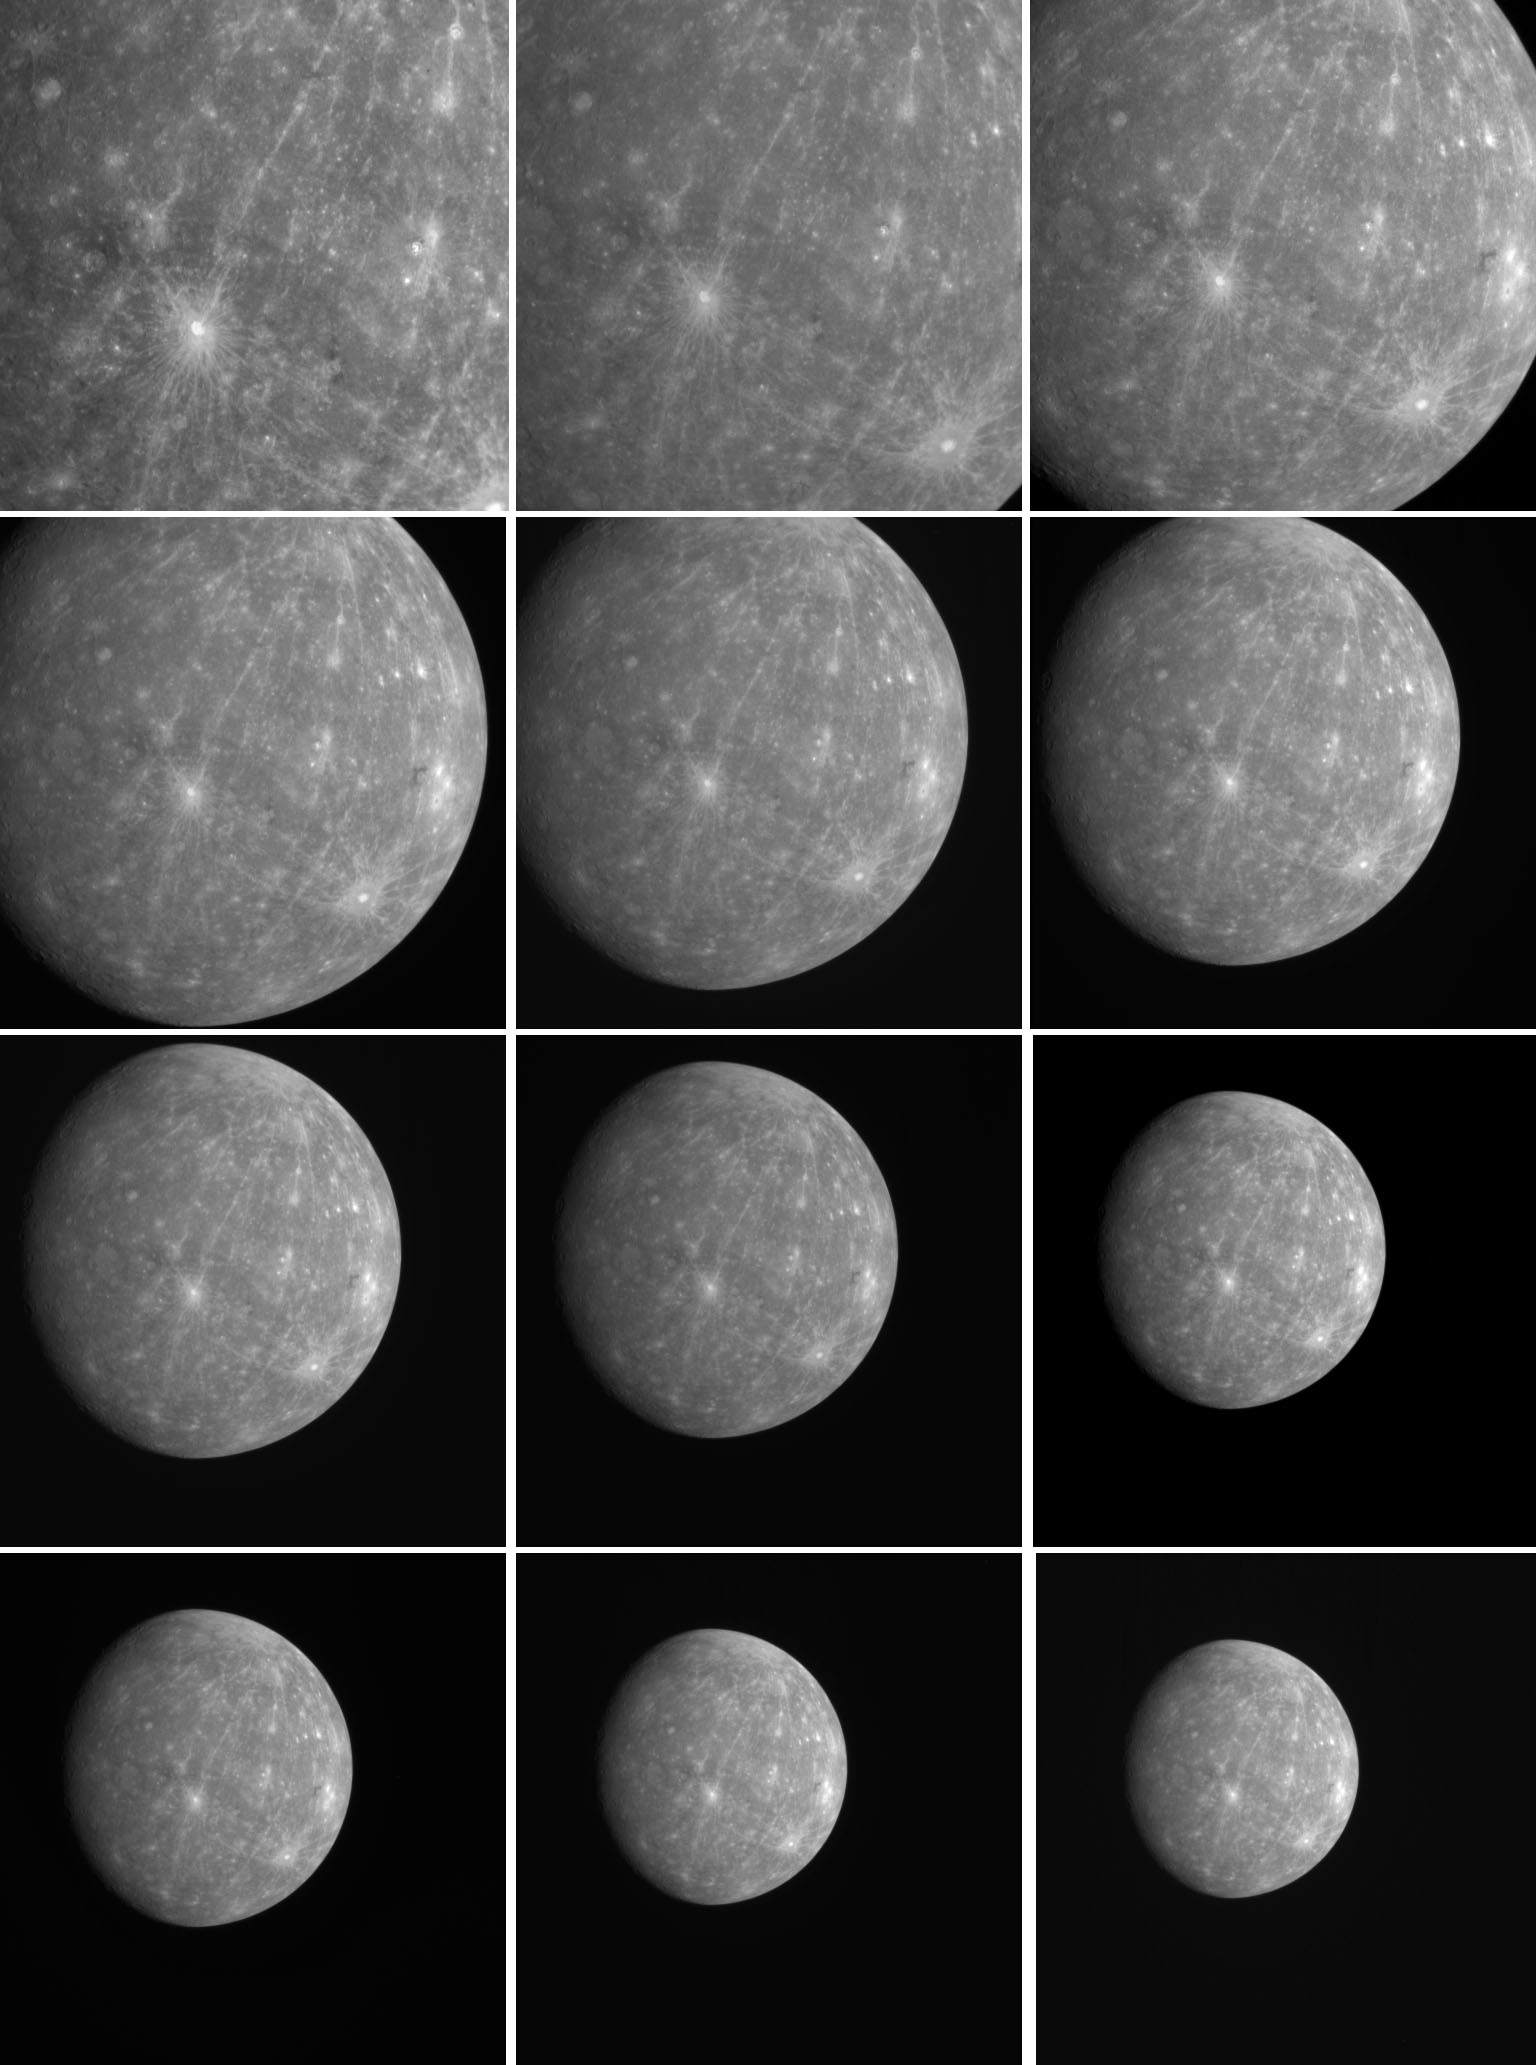

So Long, Mercury – Until We Meet Again!

These images were taken by MESSENGER as the spacecraft departed Mercury after completing its second flyby on October 6, 2008. During this sequence, images were taken every five minutes. A portion of the same sequence, totaling 198 images in all, has also been made into a movie (PIA11412). MESSENGER will make its third and final flyby of Mercury on September 29, 2009, and will become the first spacecraft ever to orbit Mercury in March 2011.

Date Acquired: October 6, 2008
Image Mission Elapsed Time (MET): 131788060-131840260
Instrument: Narrow Angle Camera (NAC) of the Mercury Dual Imaging System (MDIS)
Scale: Mercury’s diameter is 4880 kilometers (3030 miles)
Spacecraft Altitude: 95,000-370,000 kilometers (59,000-230,000 miles)

These images are from MESSENGER, a NASA Discovery mission to conduct the first orbital study of the innermost planet, Mercury. For information regarding the use of images, see the MESSENGER image use policy.

Credit: NASA/Johns Hopkins University Applied Physics Laboratory/Carnegie Institution of Washington